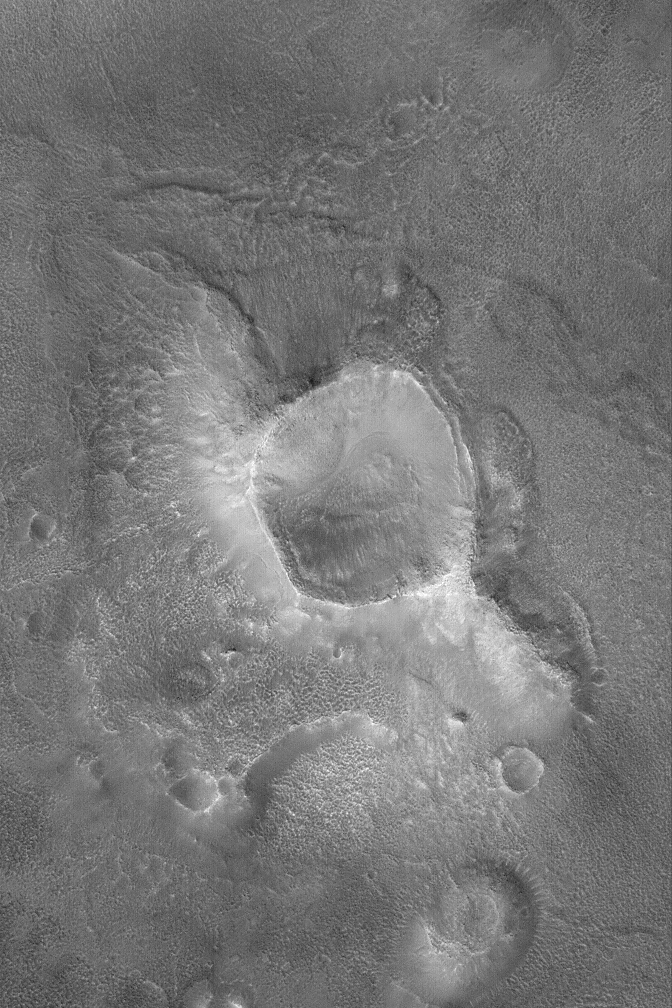

Crater in Cydonia

30 March 2004
Erosion has created a wide variety of landforms in the Cydonia region of Mars. Located in a zone of transition from cratered highlands to northern plains, Cydonia is a jumble of thousands of massifs, mesas, buttes, and hills—remnants of ancient cratered highlands in a state of advanced erosion. This Mars Global Surveyor (MGS) Mars Orbiter Camera (MOC) image shows a crater, slightly smaller than the famous 1 kilometer-diameter (0.62 miles) Meteor Crater in Arizona, U.S.A., that has been left standing high relative to the surrounding terrain because erosion removed most of the rock into which this crater originally formed. Later processes have mantled the crater and surroundings with debris that, at a finer scale, has also been eroded over time. This image occurs near 40.1°N, 13.6°W, and covers an area about 3 km (1.9 mi) across. Sunlight illuminates the scene from the lower left.

Credit: NASA/JPL/Malin Space Science Systems